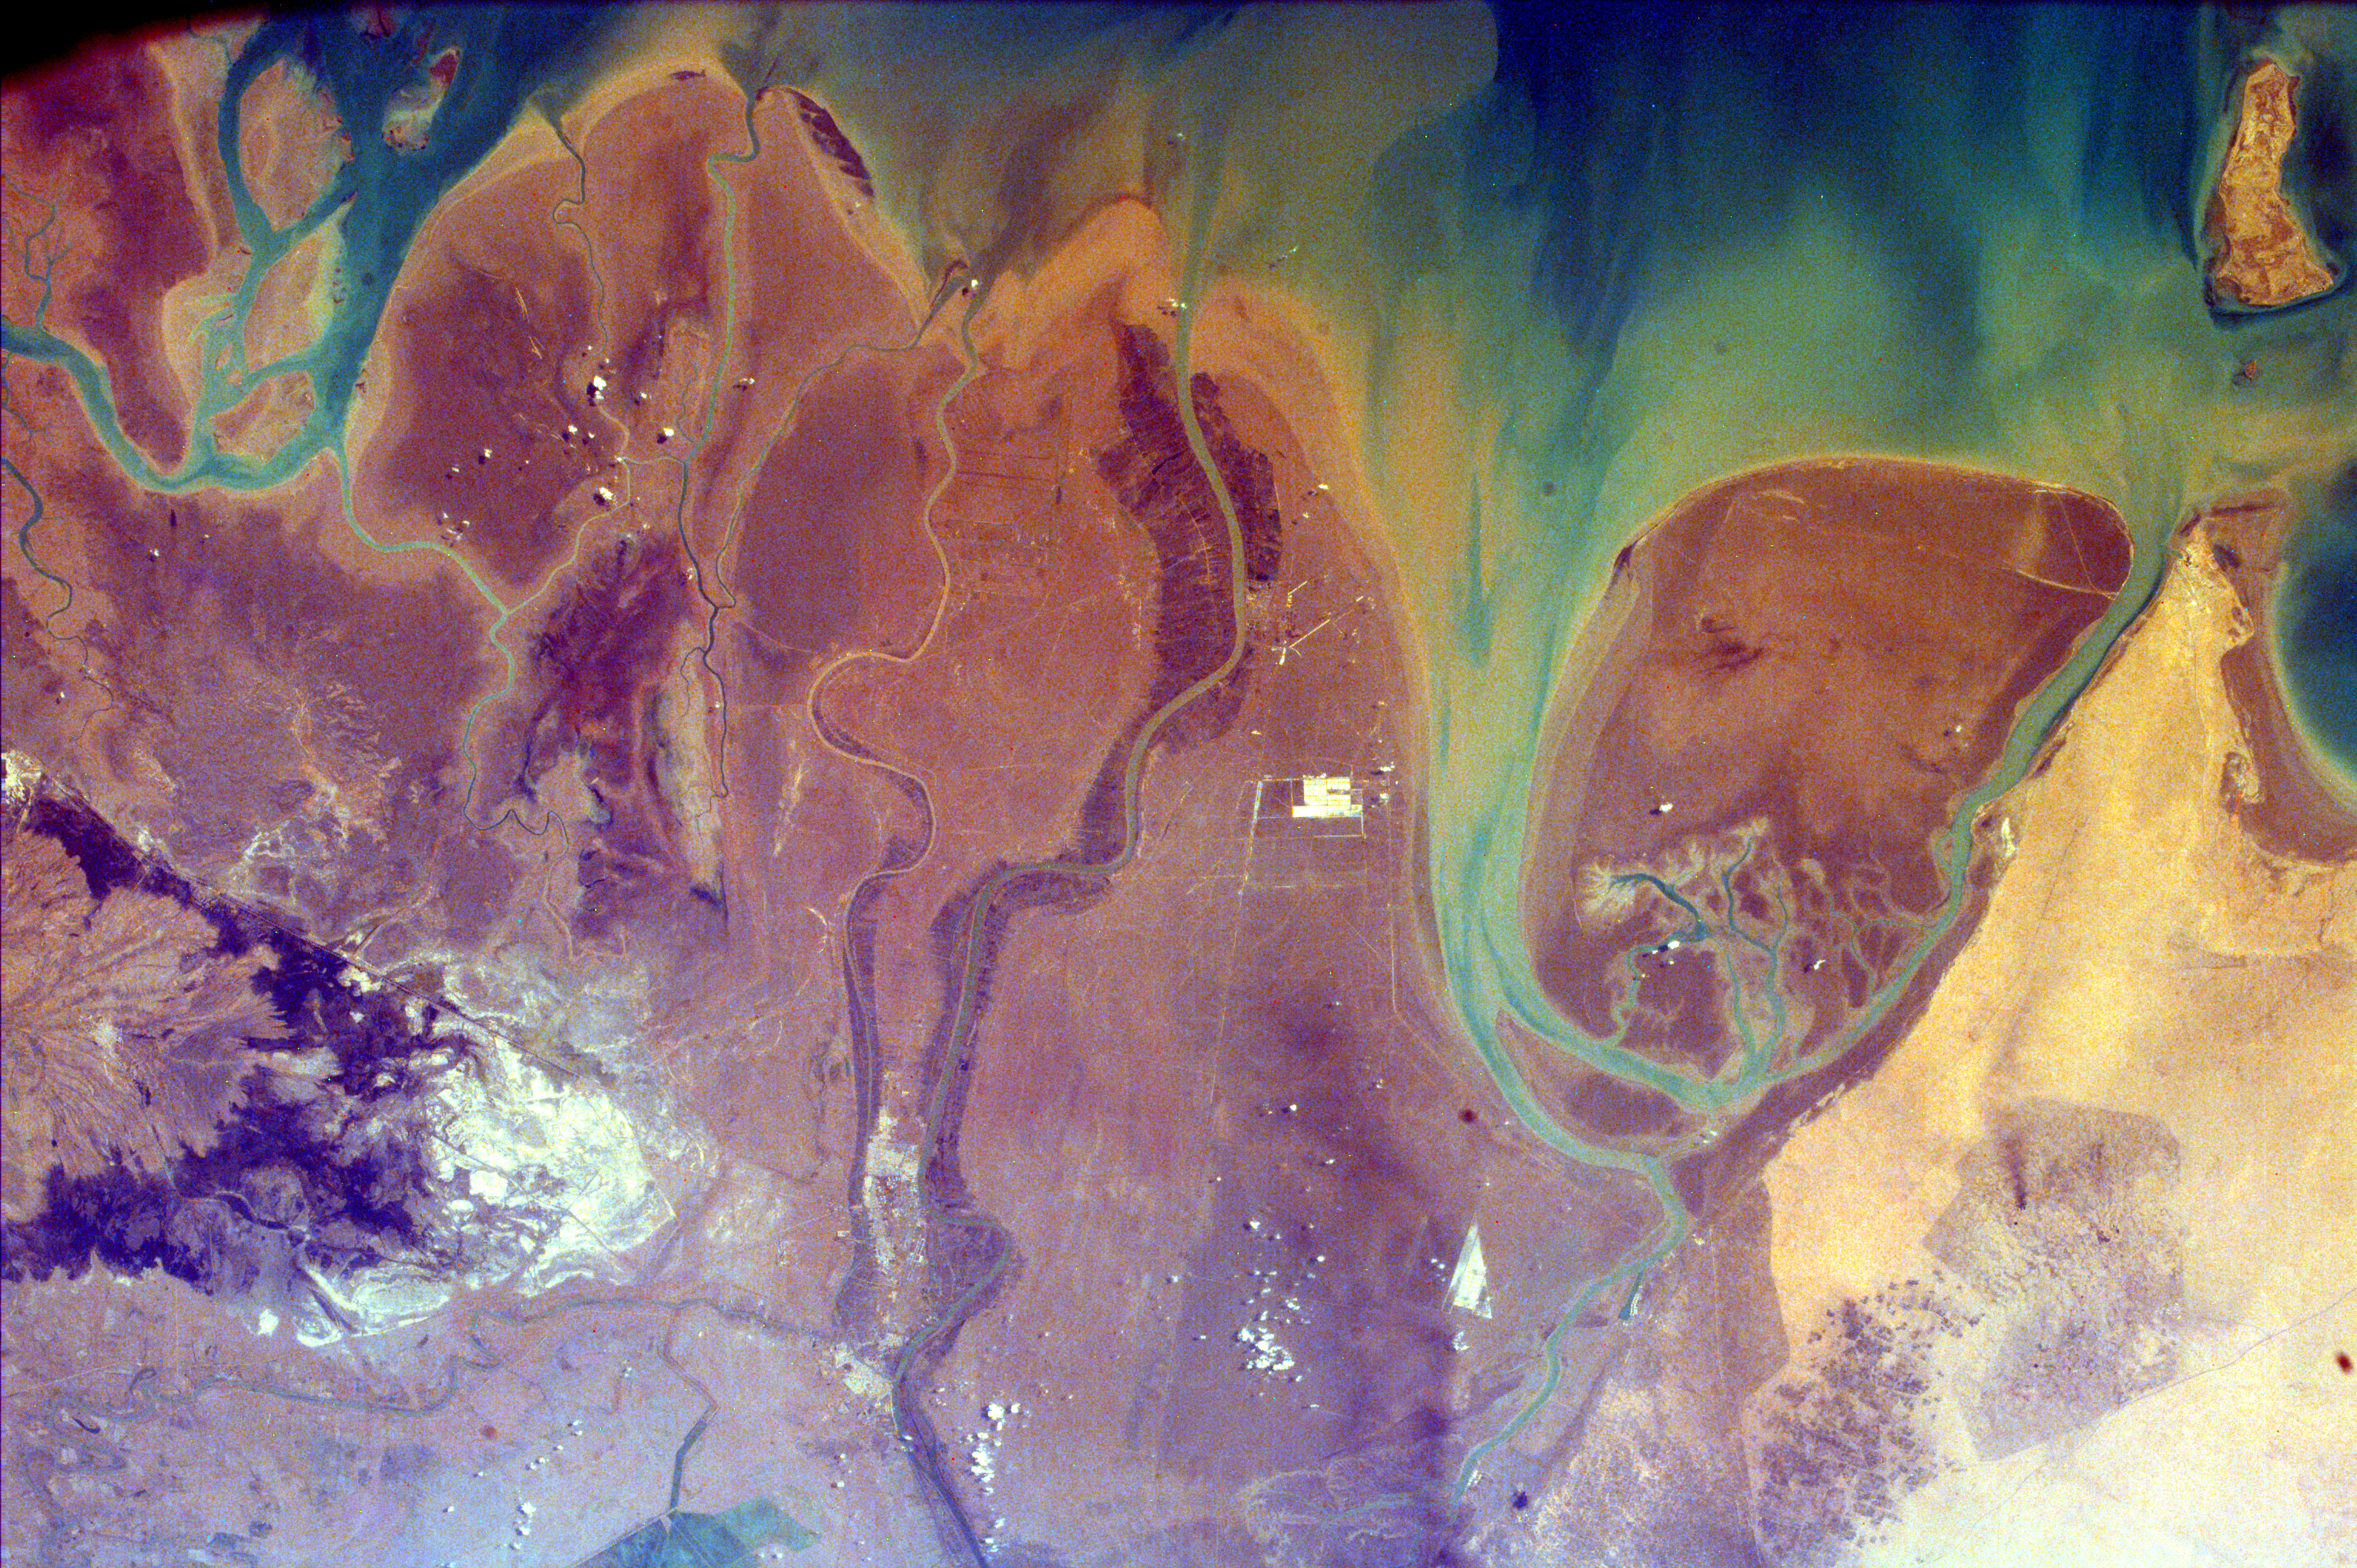

The Persian Gulf and the Delta of the Tigris and Euphrates Rivers, Kuwait, Iraq, and Iran

This image of the northern end of the Persian Gulf and the broad delta complex of the Tigris, Euphrates, Shatt al Arab, and Karun rivers has captured the arid-looking wetlands of northeast Kuwait (Bubiyan Island), the narrow corridor that is Iraq’s only access to the Persian Gulf, and the west-southwest marshes of Iran. Date groves line the Shatt al Arab River in the center of the image. The city of Abadan is visible at the top of the image along the Shatt al Arab River. The broad deltaic plain is noticeably asymmetrical in profile, with the deepest water occurring along the Iranian coast and a broad shallow area, which is usually less than 120 feet deep, along the Arabian coast. The Tigris-Euphrates delta complex is mainly floored with gray-green mud rich in calcium carbonate.

The delta of the Tigris and Euphrates Rivers has suffered substantial environmental changes because of drainage, pollution, and urban and industrial development. Water normally supplied to the region has been diverted for irrigation and domestic and industrial consumption; wetlands have been drained for agriculture and industrial purposes; and the construction of dams has decreased the amount of fresh water from the Tigris and Euphrates Rivers, resulting in small quantities of silt being deposited in the delta of these once mighty rivers. Because natural materials are used for construction, the few towns and villages within the delta area tend to blend with the natural environment.

This image was taken from the Space Shuttle on February 14, 2000.

Photojournal note:
EarthKAM was formerly known as KidSat.

Credit: NASA/JPL/UCSD/JSC